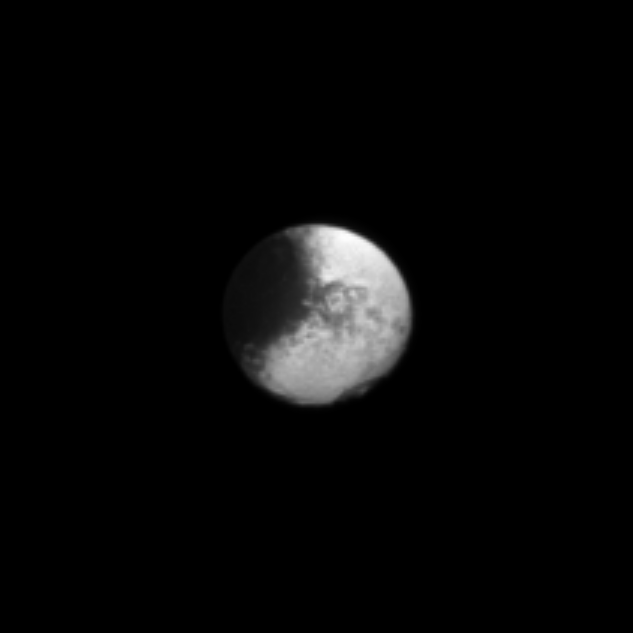

Bite Out of Iapetus

A large dark region fills a semicircle of the visible disk of Iapetus on the left of this Cassini spacecraft image, appearing like a bite taken out of this Saturnian moon.

See PIA11690 to learn more about Iapetus’s unique bright/dark coloring. This view looks toward the Saturn-facing side of Iapetus (1,471 kilometers, or 914 miles across). North on Iapetus is up and rotated 20 degrees to the right.

The image was taken in visible light with the Cassini spacecraft narrow-angle camera on March 6, 2010. The view was acquired at a distance of approximately 3.9 million kilometers (2.4 million miles) from Iapetus and at a Sun-Iapetus-spacecraft angle of 18 degrees. Scale in the original image was 23 kilometers (14 miles) per pixel. The image was contrast enhanced and magnified by a factor of three to enhance the visibility of surface features.

The Cassini-Huygens mission is a cooperative project of NASA, the European Space Agency and the Italian Space Agency. The Jet Propulsion Laboratory, a division of the California Institute of Technology in Pasadena, manages the mission for NASA’s Science Mission Directorate, Washington, D.C. The Cassini orbiter and its two onboard cameras were designed, developed and assembled at JPL. The imaging operations center is based at the Space Science Institute in Boulder, Colo.

Credit: NASA/JPL/Space Science Institute